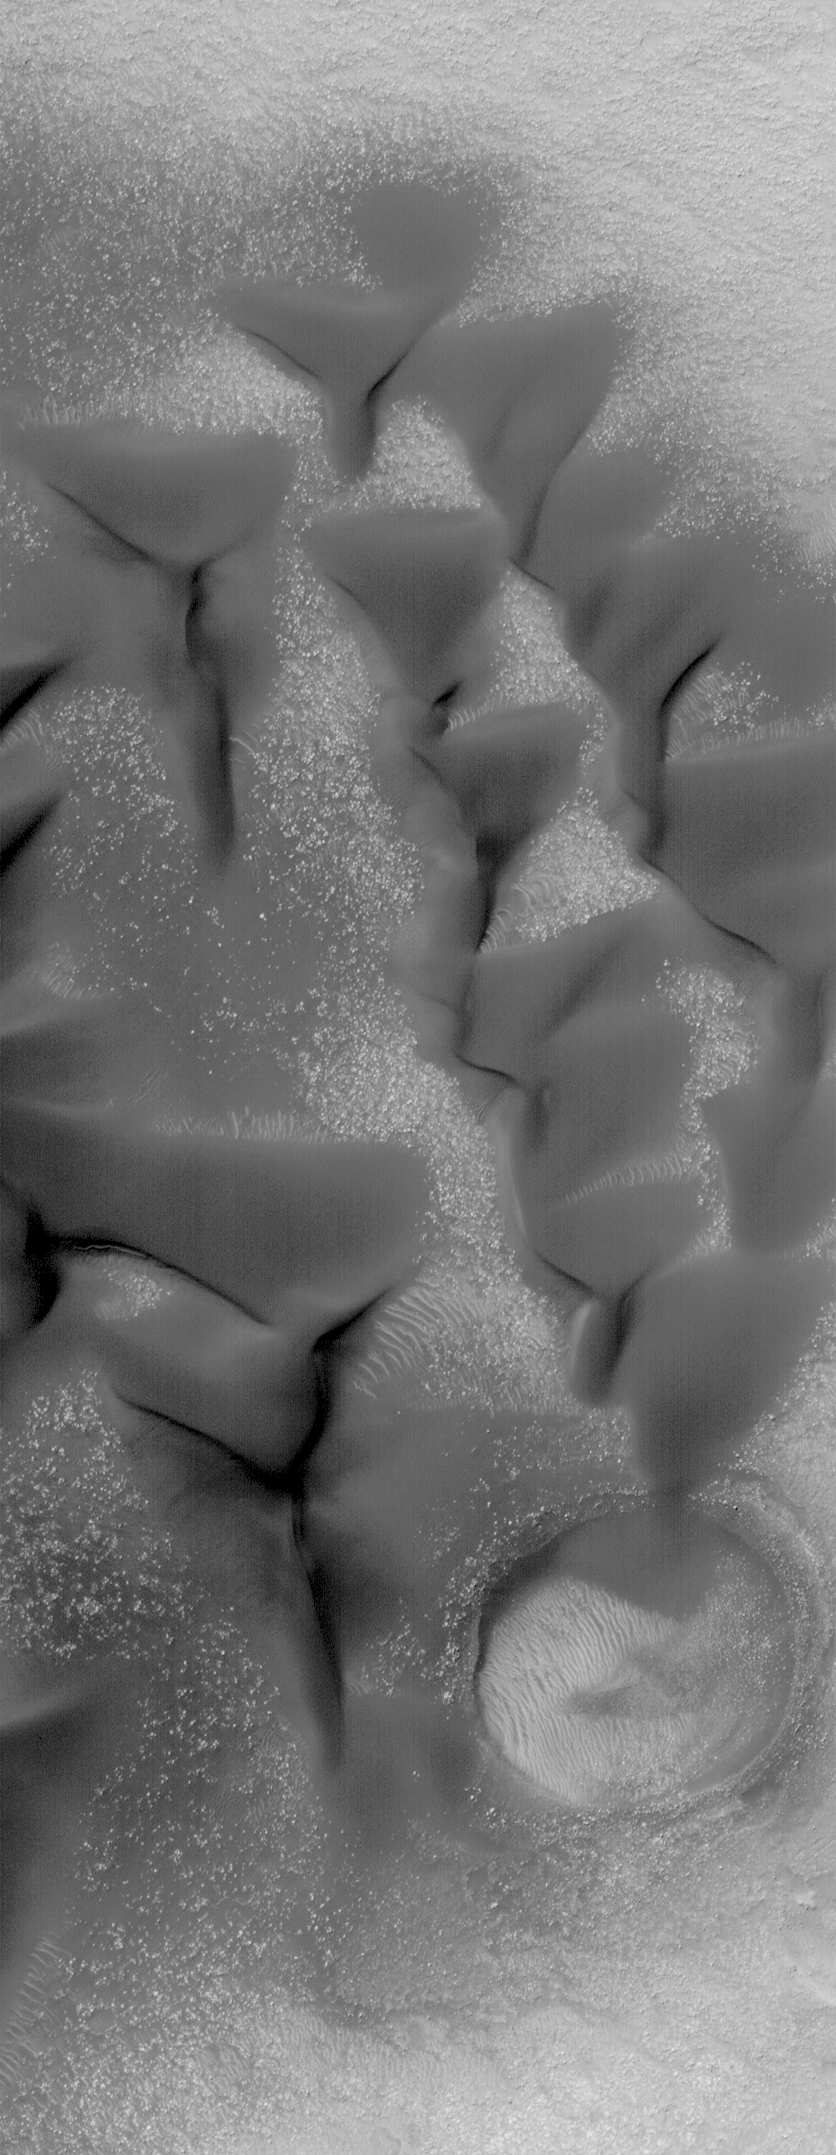

Sand Dunes in Noachis

28 May 2004
This Mars Global Surveyor (MGS) Mars Orbiter Camera (MOC) image shows dark sand dunes on the floor of a crater in Noachis Terra. The picture was acquired in early southern autumn in March 2004; it is located near 52.4°S, 336.9°W. The image covers an area about 3 km (1.9 mi) across; sunlight illuminates the scene from the upper left.

Credit: NASA/JPL/Malin Space Science Systems